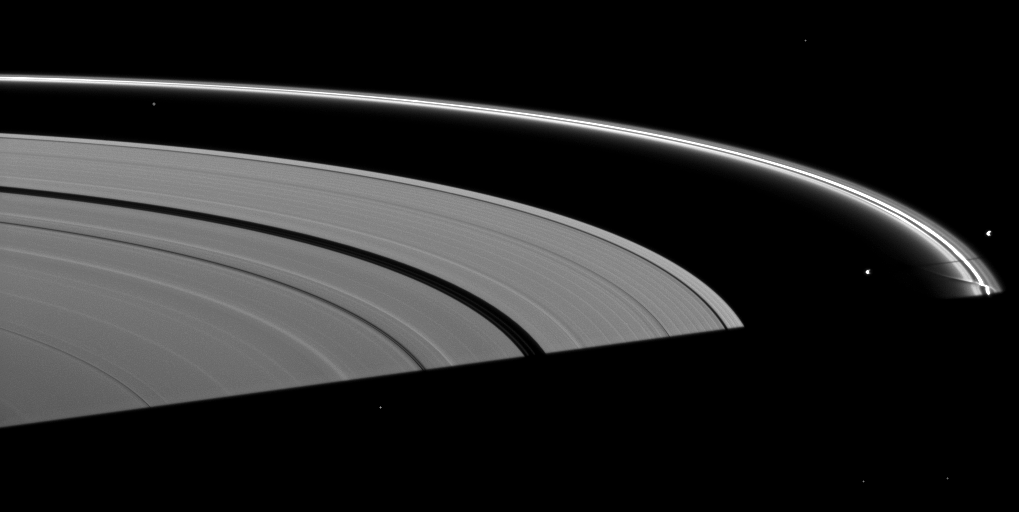

Shadow Between the Shepherds

Saturn’s moon Prometheus casts a shadow near a streamer-channel created by the moon in the thin F ring in this image taken about a month after the planet’s August 2009 equinox.

Pandora (81 kilometers, or 50 miles across) can also be seen on the right of the image. Pandora orbits outside the F ring and, with the inner shepherd moon Prometheus, helps to keep the narrow lanes of the F ring in check. The gravity of potato-shaped Prometheus (86 kilometers, or 53 miles across) periodically creates streamer-channels in the F ring, and the moon’s handiwork can be seen below the shadow in this image. To learn more and to watch a movie of this process, see PIA08397.

The shadow of the planet cuts across the bottom of the image.

Bright specks in the image are background stars.

The novel illumination geometry that accompanies equinox lowers the sun’s angle to the ringplane, significantly darkens the rings, and causes out-of-plane structures to look anomalously bright and cast shadows across the rings. These scenes are possible only during the few months before and after Saturn’s equinox, which occurs only once in about 15 Earth years. Before and after equinox, Cassini’s cameras have spotted not only the predictable shadows of some of Saturn’s moons (see PIA11657), but also the shadows of newly revealed vertical structures in the rings themselves (see PIA11665).

This view looks toward the sunlit, northern side of the rings from about 6 degrees above the ringplane.

The image was taken in visible light with the Cassini spacecraft narrow-angle camera on Sept. 13, 2009. The view was obtained at a distance of approximately 2.6 million kilometers (1.6 million miles) from Saturn and at a Sun-Saturn-spacecraft, or phase, angle of 117 degrees. Image scale is 15 kilometers (9 miles) per pixel.

The Cassini-Huygens mission is a cooperative project of NASA, the European Space Agency and the Italian Space Agency. The Jet Propulsion Laboratory, a division of the California Institute of Technology in Pasadena, manages the mission for NASA’s Science Mission Directorate, Washington, D.C. The Cassini orbiter and its two onboard cameras were designed, developed and assembled at JPL. The imaging operations center is based at the Space Science Institute in Boulder, Colo.

Credit: NASA/JPL/Space Science Institute